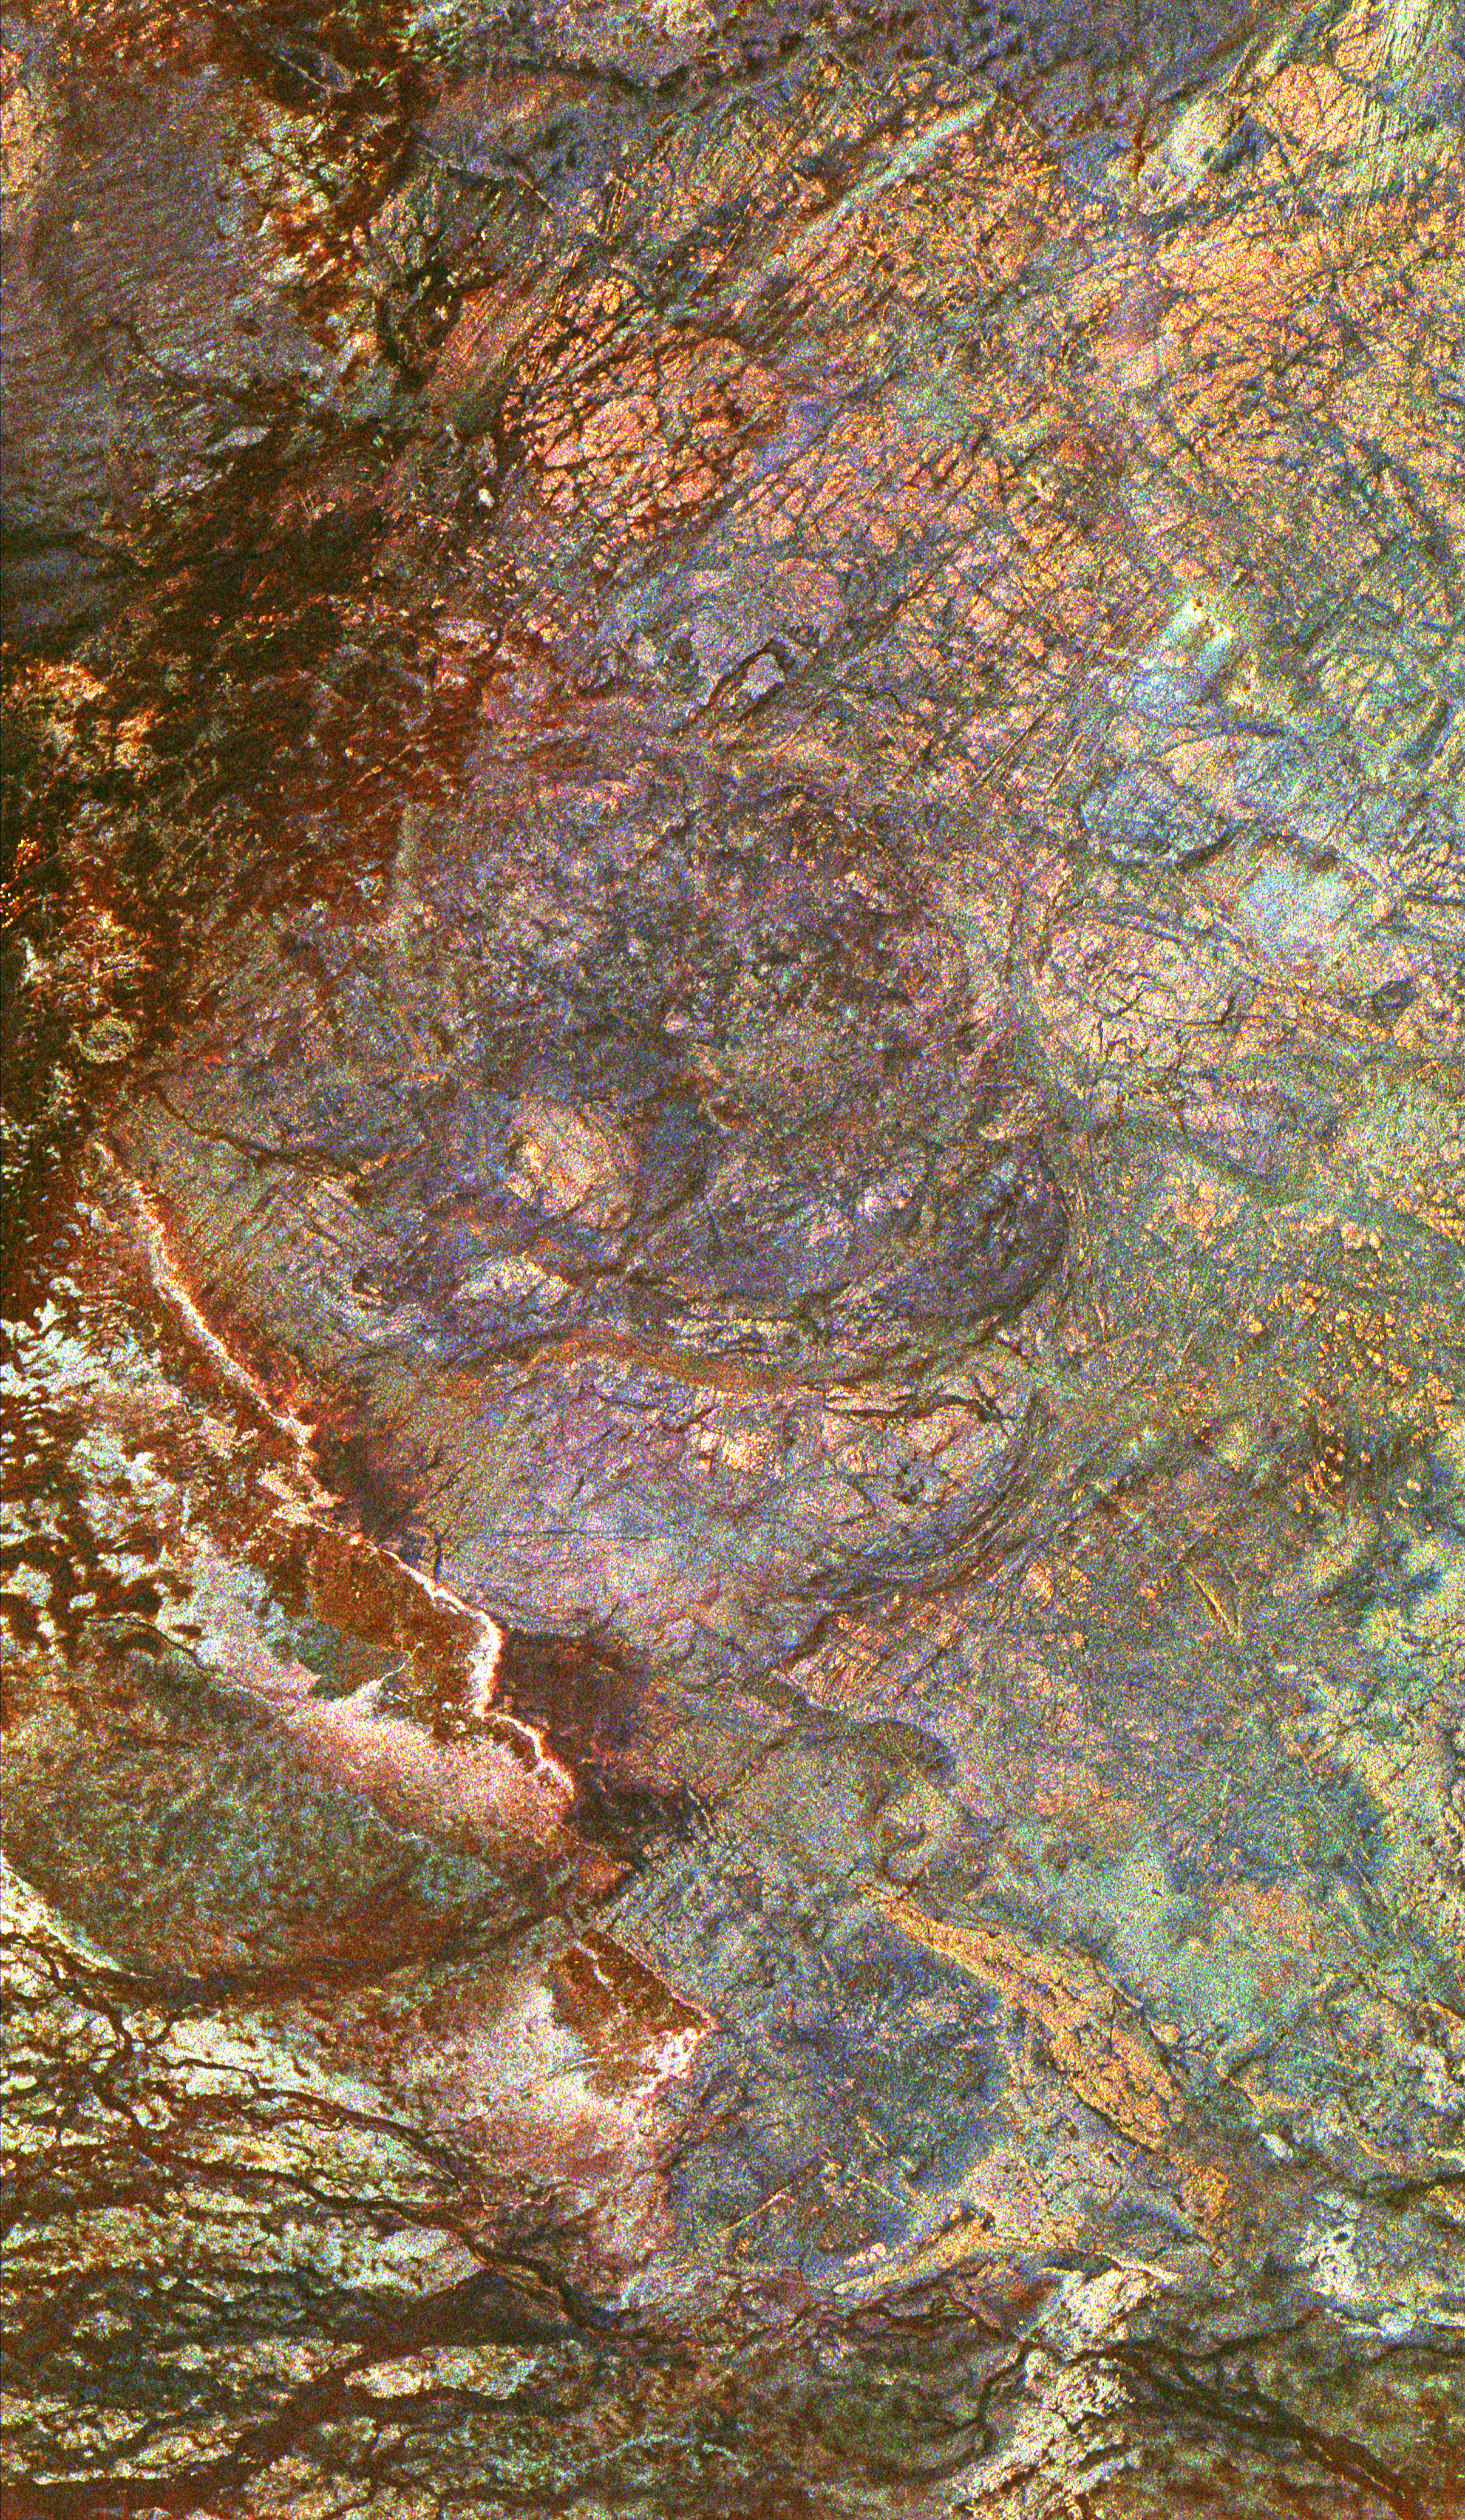

Space Radar Image of Safsaf Oasis, Egypt

This three-frequency space radar image of south-central Egypt demonstrates the unique capability of imaging radar to penetrate thin sand cover in arid regions to reveal hidden details below the surface. Nearly all of the structures seen in this image are invisible to the naked eye and to conventional optical satellite sensors. Features appear in various colors because the three separate radar wavelengths are able to penetrate the sand to different depths. Areas that appear red or orange are places that can be seen only by the longest wavelength, L-band, and they are the deepest of the buried structures. Field studies in this area indicate L-band can penetrate as much as 2 meters (6.5 feet) of very dry sand to image buried rock structures. Ancient drainage channels at the bottom of the image are filled with sand more than 2 meters (6.5 feet) thick and therefore appear dark because the radar waves cannot penetrate them. The fractured orange areas at the top of the image and the blue circular structures in the center of the image are granitic areas that may contain mineral ore deposits. Scientists are using the penetrating capabilities of radar imaging in desert areas in studies of structural geology, mineral exploration, ancient climates, water resources and archaeology.

This image is 51.9 kilometers by 30.2 kilometers (32.2 miles by 18.7 miles) and is centered at 22.7 degrees north latitude, 29.3degrees east longitude. North is toward the upper right. The colors are assigned to different radar frequencies and polarizations as follows: red is L-band, horizontally transmitted and received; green is C-band, horizontally transmitted and received; and blue is X-band, vertically transmitted and received.

The image was acquired by the Spaceborne Imaging Radar-C/X-band Synthetic Aperture Radar (SIR-C/X-SAR) on April 16, 1994, on board the space shuttle Endeavour. SIR-C/X-SAR, a joint mission of the German, Italian and United States space agencies, is part of NASA’s Mission to Planet Earth program.

Credit: NASA/JPL